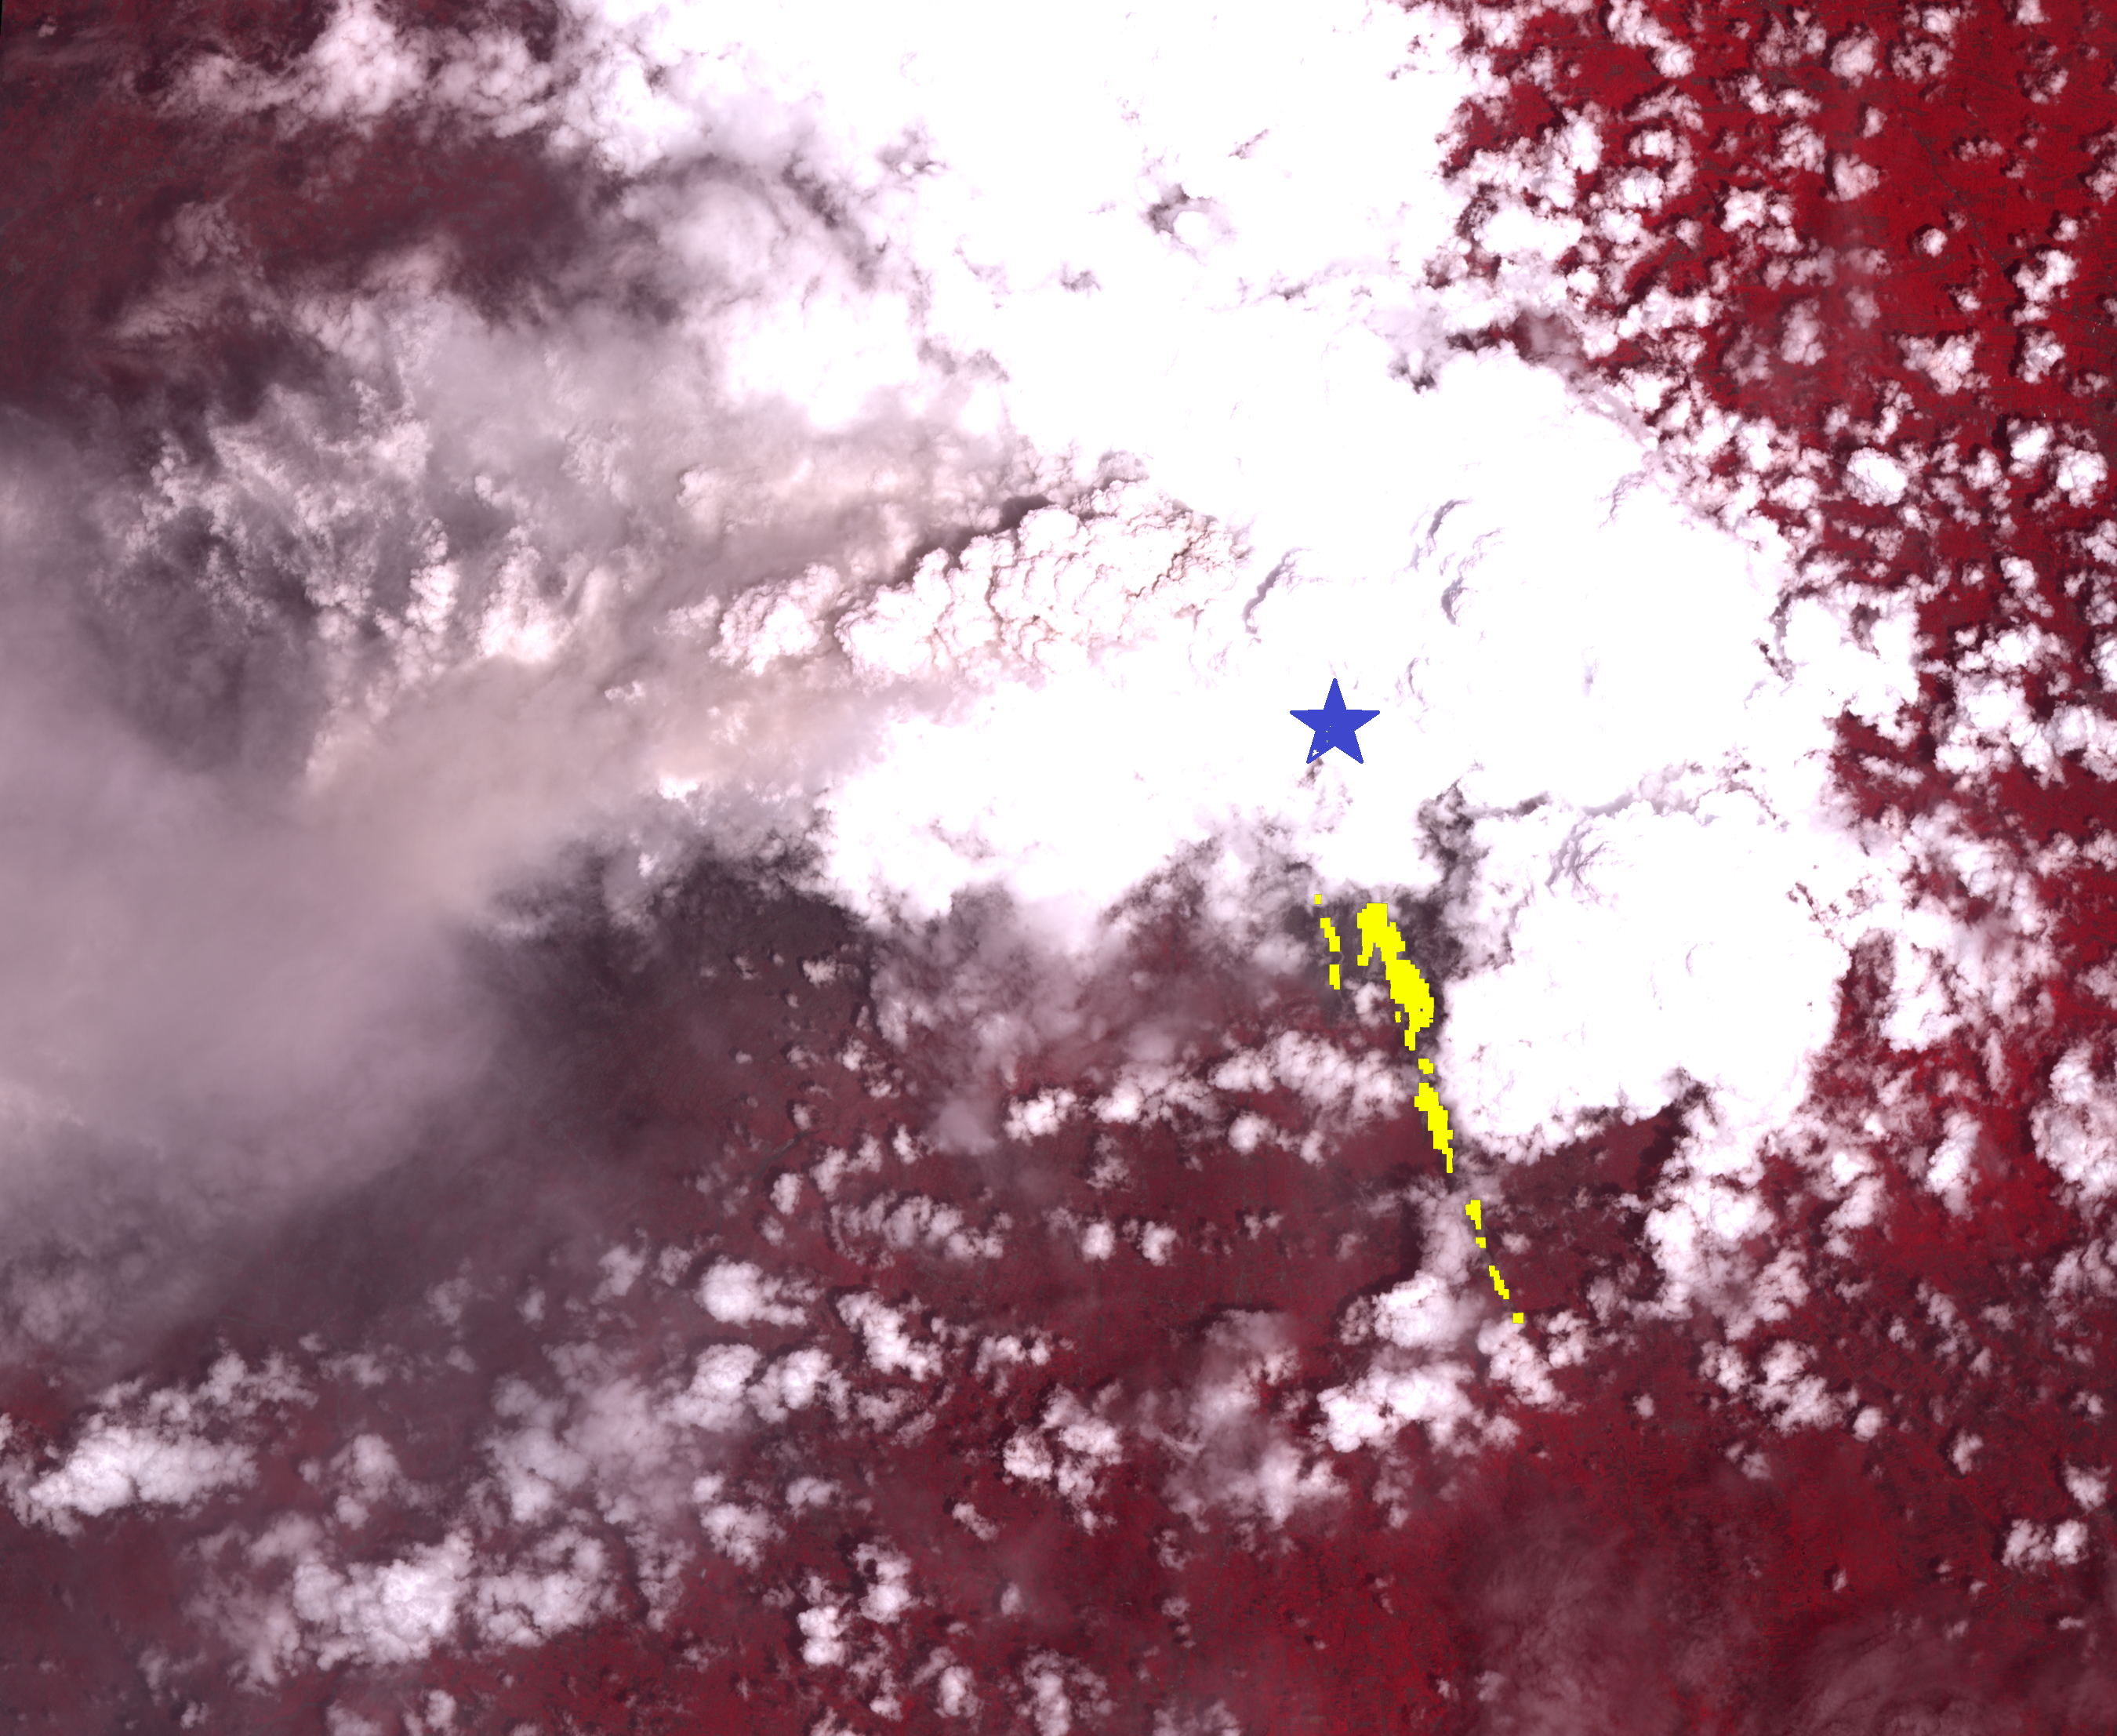

Merapi Volcano Continues its Destructive Eruption

On Oct. 26, 2010, Merapi volcano in Indonesia erupted, killing more than 150 people to date and prompting authorities to evacuate tens of thousands of inhabitants from around the mountain. On Nov. 8, 2010, the Advanced Spaceborne Thermal Emission and Reflection Radiometer (ASTER) instrument on NASA’s Terra spacecraft captured an image of the hot volcanic flows that resulted from continued collapse of the summit lava dome, and the ensuing release of ash plumes. In this daytime image, vegetation is displayed in red, and older volcanic flows are in blue-gray just visible under the edge of the clouds. The hot volcanic flows were detected by the thermal infrared bands, and they are displayed in yellow. Merapi’s summit position is indicated by the blue star. To the west of the summit, ash and water vapor clouds are visible in the eruption plume. The ASTER image is located at 7.5 degrees south latitude, 110.5 degrees east longitude. The image covers an area of 33 by 40 kilometers (20 by 25 miles).

With its 14 spectral bands from the visible to the thermal infrared wavelength region and its high spatial resolution of 15 to 90 meters (about 50 to 300 feet), ASTER images Earth to map and monitor the changing surface of our planet. ASTER is one of five Earth-observing instruments launched Dec. 18, 1999, on Terra. The instrument was built by Japan’s Ministry of Economy, Trade and Industry. A joint U.S./Japan science team is responsible for validation and calibration of the instrument and data products.

The broad spectral coverage and high spectral resolution of ASTER provides scientists in numerous disciplines with critical information for surface mapping and monitoring of dynamic conditions and temporal change. Example applications are: monitoring glacial advances and retreats; monitoring potentially active volcanoes; identifying crop stress; determining cloud morphology and physical properties; wetlands evaluation; thermal pollution monitoring; coral reef degradation; surface temperature mapping of soils and geology; and measuring surface heat balance.

The U.S. science team is located at NASA’s Jet Propulsion Laboratory, Pasadena, Calif. The Terra mission is part of NASA’s Science Mission Directorate, Washington, D.C.

Credit: NASA/GSFC/METI/ERSDAC/JAROS, and U.S./Japan ASTER Science Team